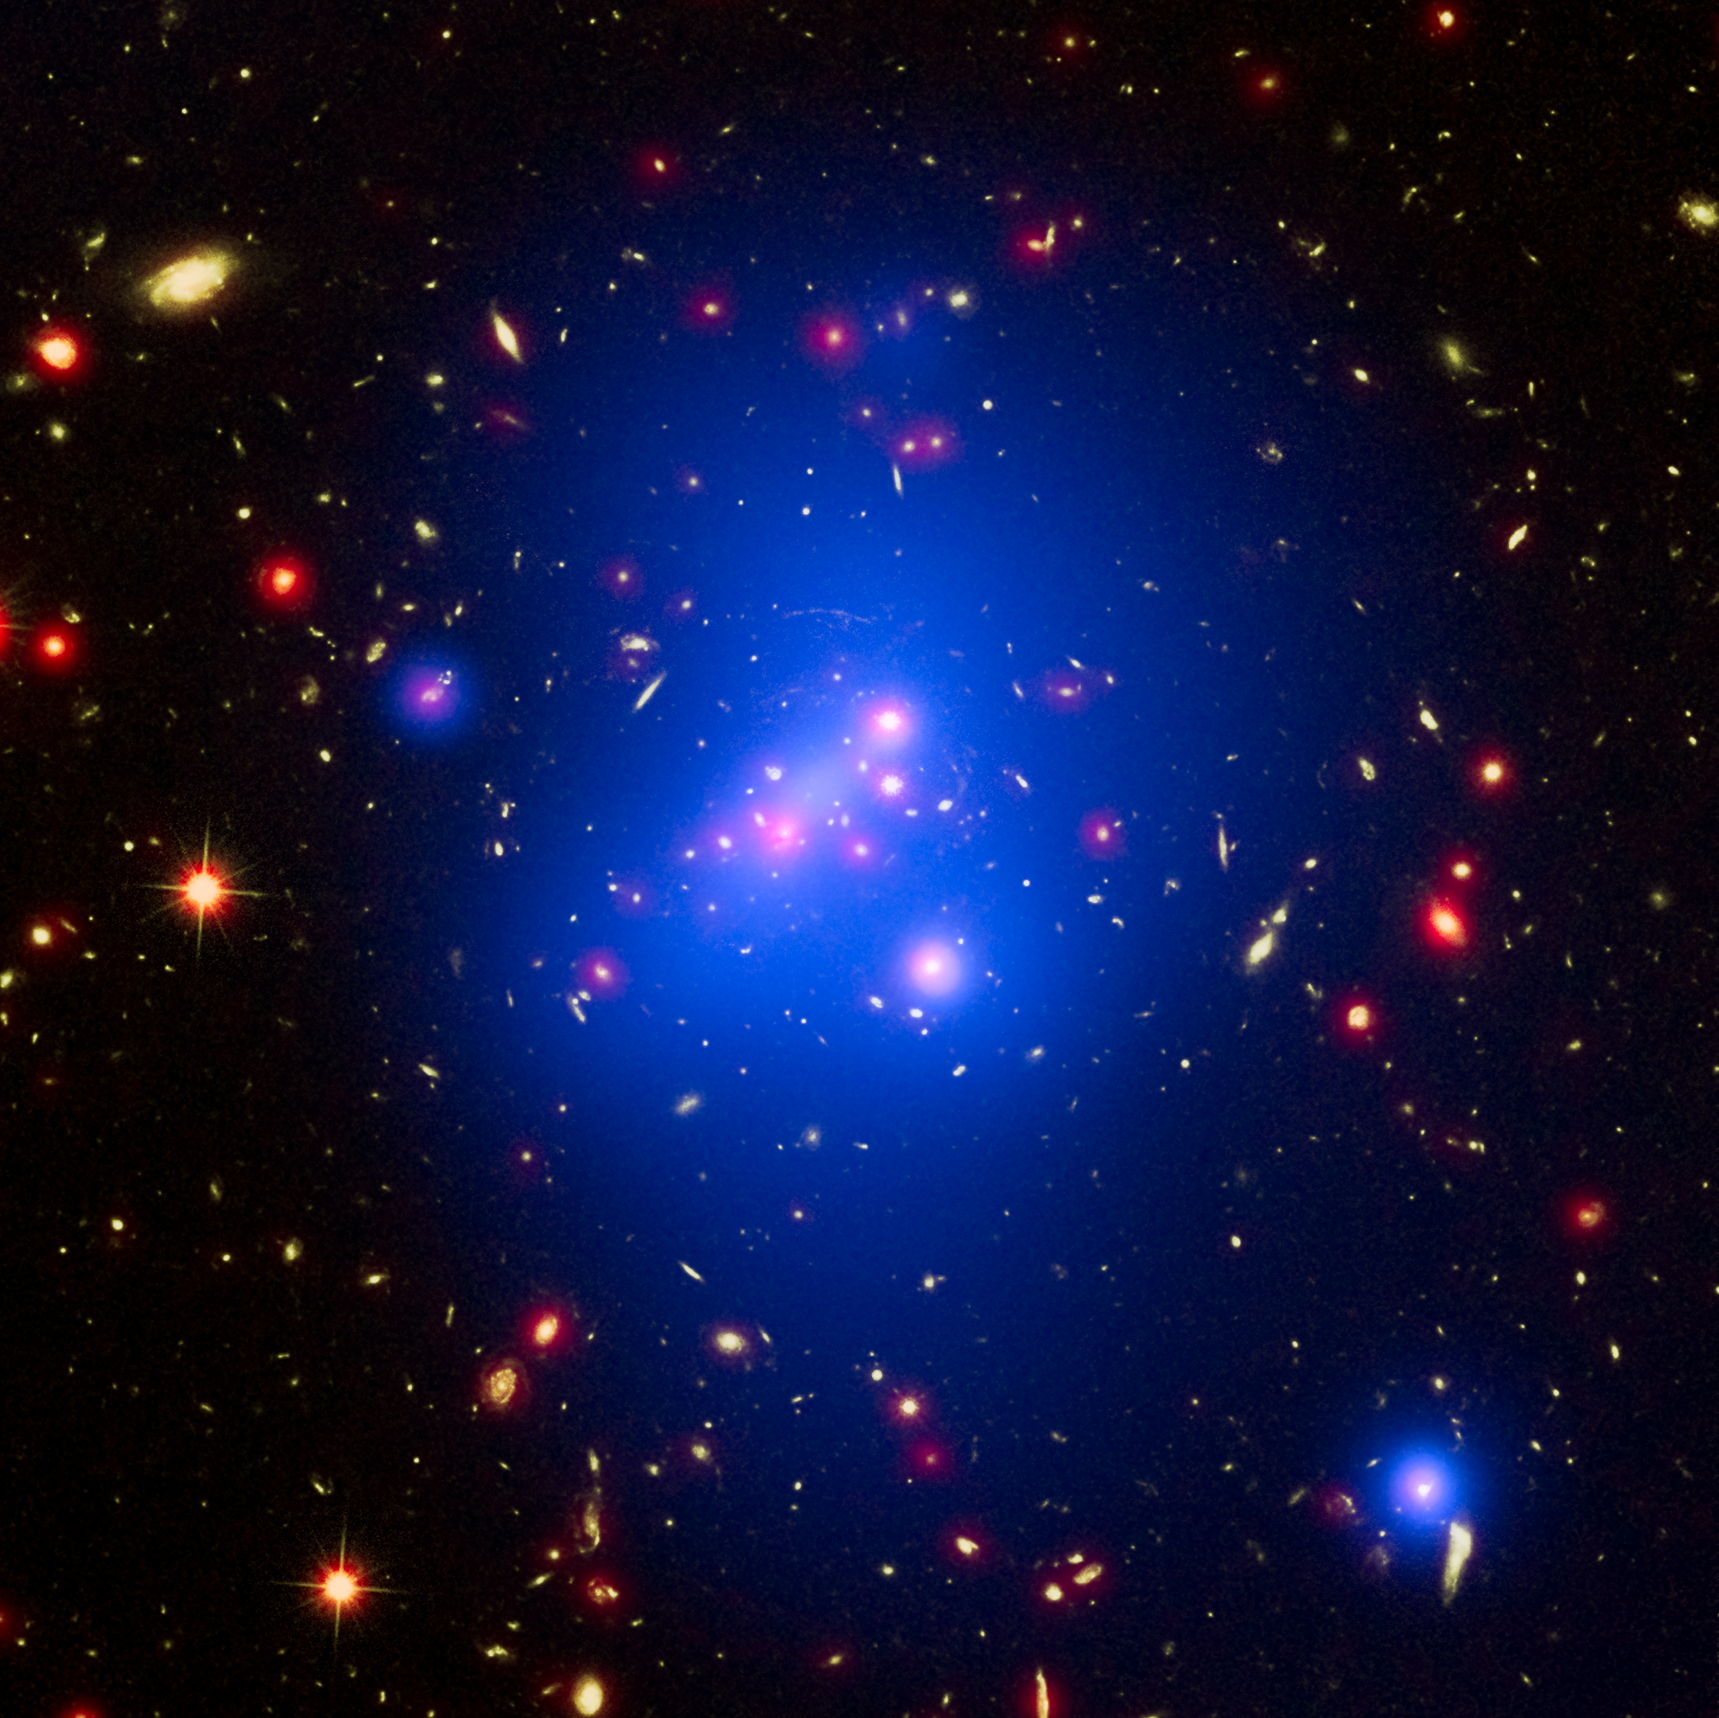

Galaxy Cluster IDCS J1426

Annotated Version
Download the high resolution TIFF file

Astronomers have made the most detailed study yet of an extremely massive young galaxy cluster using three of NASA’s Great Observatories. This multi-wavelength image shows this galaxy cluster, called IDCS J1426.5+3508 (IDCS 1426 for short), in X-rays recorded by the Chandra X-ray Observatory in blue, visible light observed by the Hubble Space Telescope in green, and infrared light detected by the Spitzer Space Telescope in red.

This rare galaxy cluster, which is located 10 billion light-years from Earth, is almost as massive as 500 trillion suns. This object has important implications for understanding how such megastructures formed and evolved early in the universe. The light astronomers observed from IDCS 1426 began its journey to Earth when the universe was less than a third of its current age. It is the most massive galaxy cluster detected at such an early time.

First discovered by the Spitzer Space Telescope in 2012, IDCS 1426 was then observed using the Hubble Space Telescope and the Keck Observatory to determine its distance. Observations from the Combined Array for Millimeter-wave Astronomy indicated it was extremely massive. New data from the Chandra X-ray Observatory confirm the galaxy cluster’s mass and show that about 90 percent of this mass is in the form of dark matter — the mysterious substance that has so far been detected only through its gravitational pull on normal matter composed of atoms.

There is a region of bright X-ray emission (seen as blue-white) near the middle of the cluster, but not exactly at the center. The location of this “core” of gas suggests that the cluster may have had a collision or interaction with another massive system of galaxies relatively recently, perhaps within about the last 500 million years. This would cause the core to slosh around like wine in a moving glass and become offset, as it appears to be in the Chandra data. Such a merger would not be surprising, given that astronomers are observing IDCS 1426 when the universe was only 3.8 billion years old. Scientists think that, in order for such an enormous structure to form so rapidly, mergers with smaller clusters would likely play a role in the large cluster’s growth.

In addition, while still extremely hot, the bright core contains cooler gas than its surroundings. This is the most distant galaxy cluster where such a “cool core” of gas has been observed. Astronomers think these cool cores are important in understanding how quickly hot gas cools off in clusters, influencing the rate at which stars are born. This cooling rate could be slowed down by outbursts from a supermassive black hole in the center of the cluster. Apart from the cool core, the hot gas in the cluster is remarkably symmetrical and smooth. This is another piece of evidence that IDCS 1426 formed very rapidly in the early universe.

Astronomers note that, despite the high mass and rapid evolution of this cluster, its existence does not pose a threat to the standard model of cosmology.

The Hubble Space Telescope is a project of international cooperation between NASA and ESA (European Space Agency). NASA’s Goddard Space Flight Center manages the telescope. The Space Telescope Science Institute (STScI) in Baltimore, conducts Hubble science operations. STScI is operated for NASA by the Association of Universities for Research in Astronomy in Washington, D.C.

NASA’s Jet Propulsion Laboratory, Pasadena, California, manages the Spitzer Space Telescope mission for NASA’s Science Mission Directorate in Washington. Science operations are conducted at the Spitzer Science Center at the California Institute of Technology in Pasadena. Spacecraft operations are based at Lockheed Martin Space Systems Company, Littleton, Colorado. Data are archived at the Infrared Science Archive housed at the Infrared Processing and Analysis Center at Caltech. Caltech manages JPL for NASA.

Credit: NASA/CXC/Univ of Missouri/M.Brodwin et al; NASA/STScI; JPL/CalTech